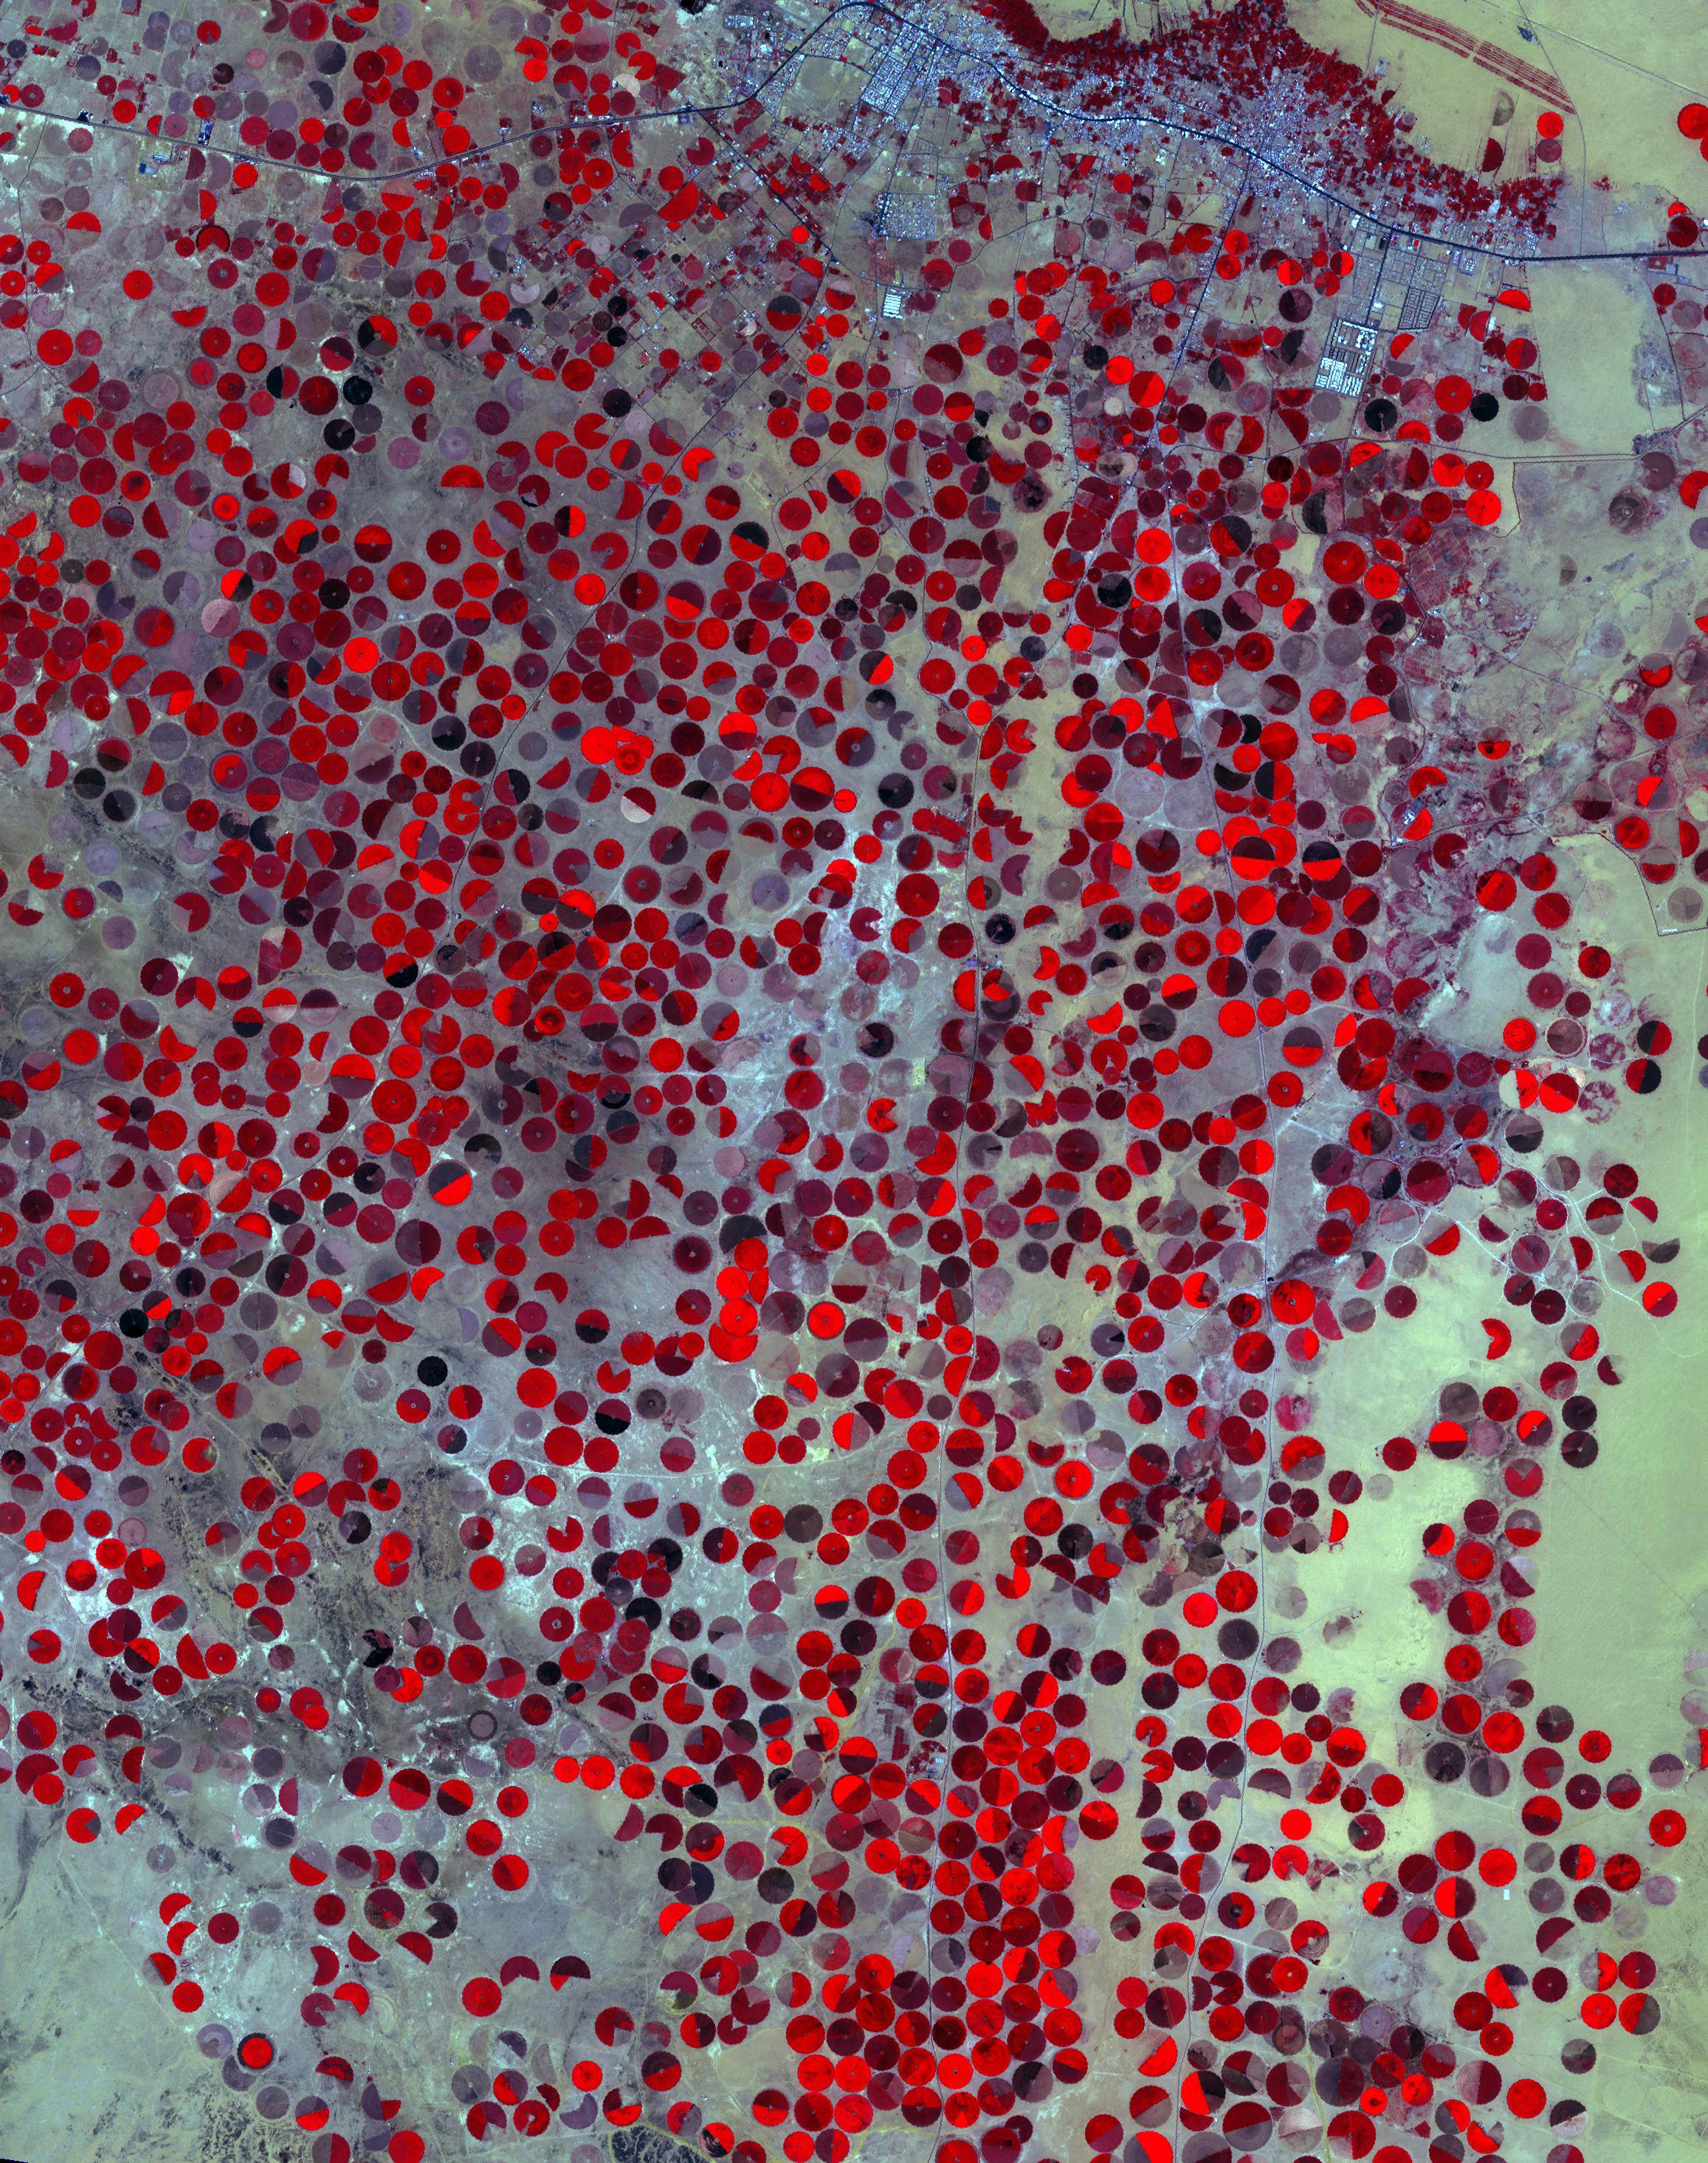

Wadi Al Dawasir, Saudi Arabia

June 30, 2000

The Wajid Aquifer in Saudi Arabia underlies about 450,000 square kilometers in Saudi Arabia and Yemen. The area around Wadi Al Dawasir, Saudi Arabia, relies on the aquifer to provide water for the extensive development of agriculture. As a result the water level in the aquifer system has dropped 6m/yr for the past 20 to 30 years. Heavy use of water has led to the exhaustion of the aquifer in some areas (Inventory of Shared Water Resources in Western Asia. DOI: https://dx.doi.org/10.18356/d8517580-en). The images were acquired June 30, 2000, and April 26, 2017, cover an area of 34.6 by 43.9 kilometers, and are located at 20.1 degrees north, 44.7 degrees east.

With its 14 spectral bands from the visible to the thermal infrared wavelength region and its high spatial resolution of about 50 to 300 feet (15 to 90 meters), ASTER images Earth to map and monitor the changing surface of our planet. ASTER is one of five Earth-observing instruments launched Dec. 18, 1999, on Terra. The instrument was built by Japan’s Ministry of Economy, Trade and Industry. A joint U.S./Japan science team is responsible for validation and calibration of the instrument and data products.

The broad spectral coverage and high spectral resolution of ASTER provides scientists in numerous disciplines with critical information for surface mapping and monitoring of dynamic conditions and temporal change. Example applications are monitoring glacial advances and retreats; monitoring potentially active volcanoes; identifying crop stress; determining cloud morphology and physical properties; wetlands evaluation; thermal pollution monitoring; coral reef degradation; surface temperature mapping of soils and geology; and measuring surface heat balance.

The U.S. science team is located at NASA’s Jet Propulsion Laboratory in Pasadena, Calif. The Terra mission is part of NASA’s Science Mission Directorate, Washington.

Credit: NASA/METI/AIST/Japan Space Systems, and U.S./Japan ASTER Science Team